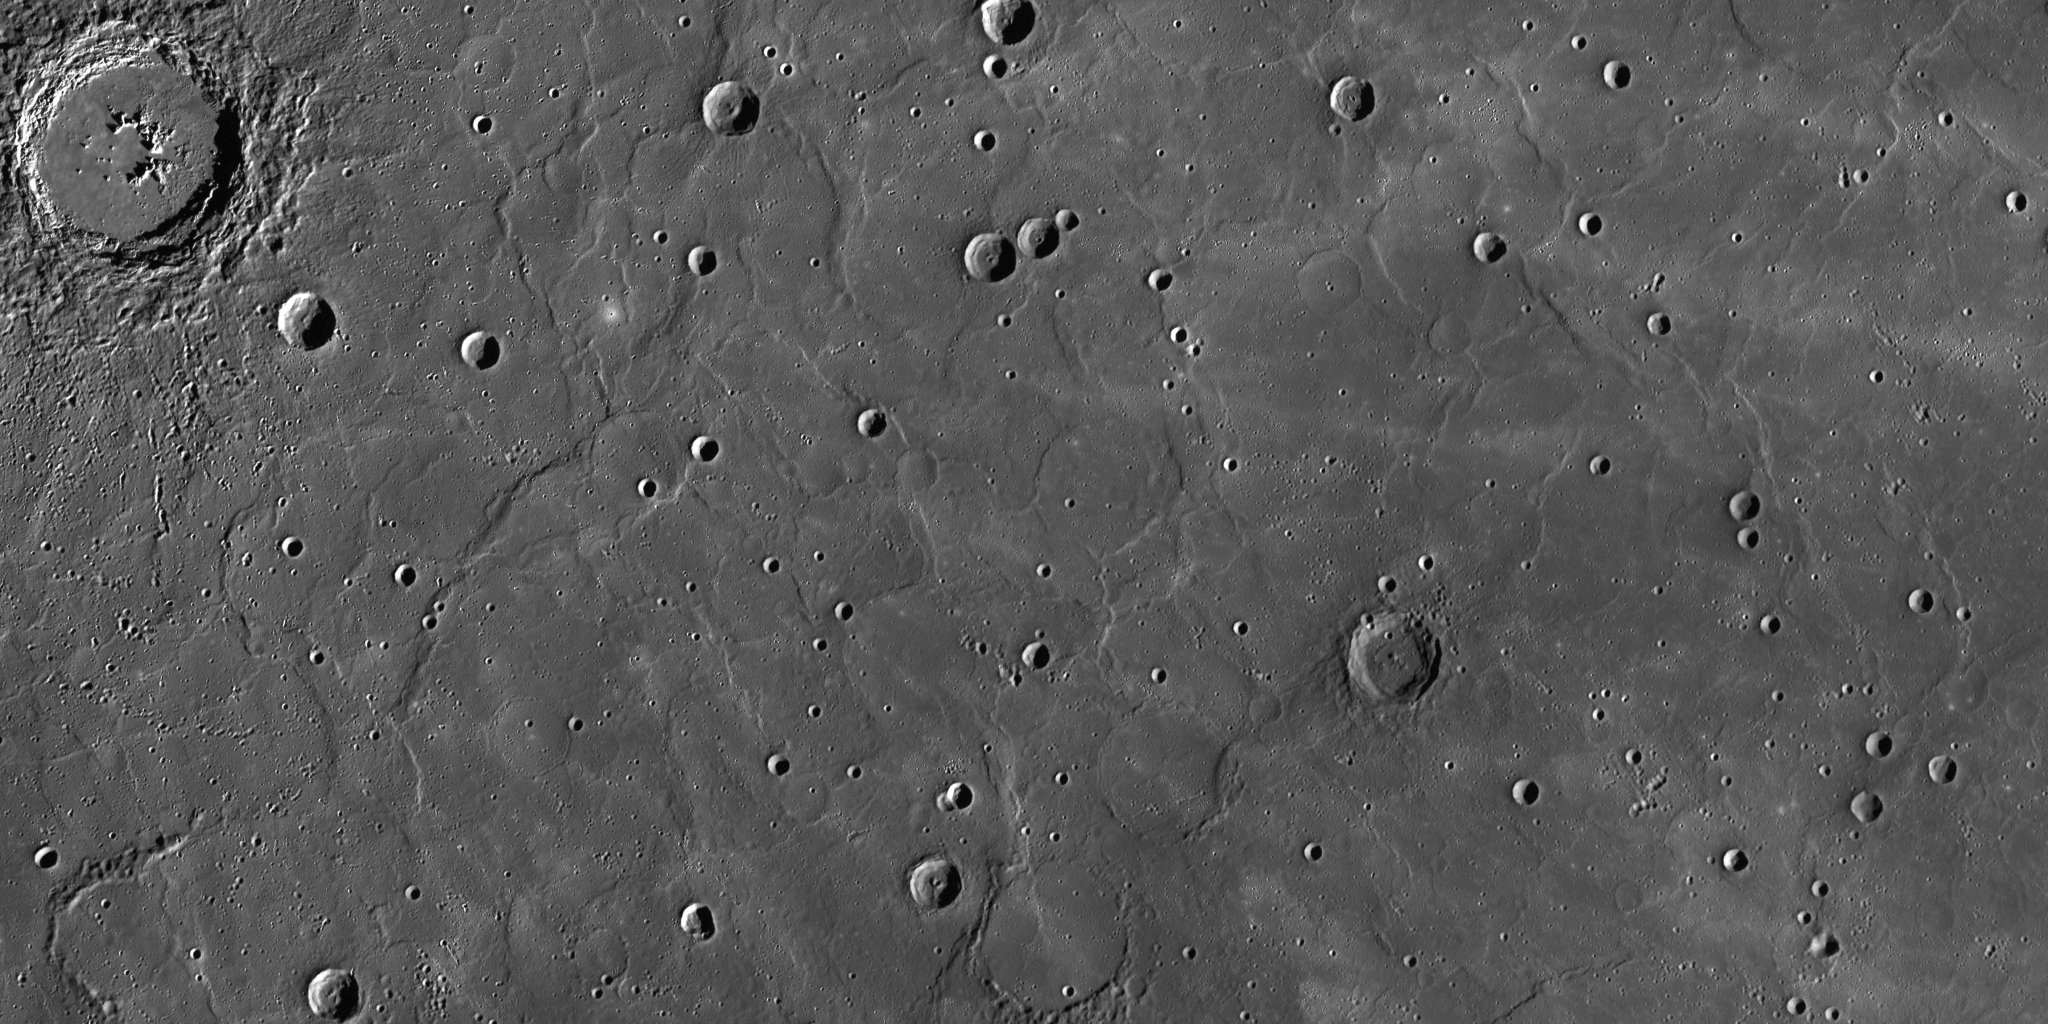

Old and Wrinkly

This image is a portion of the MDIS global mosaic basemap that was acquired during MESSENGER’s first year in orbit. The scene shows a region of smooth, volcanic plains that have been heavily modified by tectonic structures termed “wrinkle ridges”. Occurring on the Moon and Mars as well as on Mercury, wrinkle ridges are low, sinuous features that form when lavas cool and subside, causing the crust to contract horizontally. These landforms are often concentrated around buried crater rims, forming circular wrinkle ridges like those in the center right of the image.

While the innermost planet hosts thousands of wrinkle ridges, they are largely confined to its smooth plains, and are morphologically different to the larger, longer faults that comprise Mercury’s fold-and-thrust belts. By studying how the different types of tectonic features are distributed across Mercury, MESSENGER scientists can begin to document in detail how the planet has deformed through time.

Date Created: February 10, 2012
Instrument: Mercury Dual Imaging System (MDIS)
Latitude Range: 49.6° N to 60.9° N
Longitude Range: 16.5° E to 48.5° E
Resolution: 400 meters/pixel
Scale: Hokusai, the large, fresh impact crater at top left, is 90 km (56 mi.) in diameter.
Projection: Azimuthal equidistant

The MESSENGER spacecraft is the first ever to orbit the planet Mercury, and the spacecraft’s seven scientific instruments and radio science investigation are unraveling the history and evolution of the Solar System’s innermost planet. Visit the Why Mercury? section of this website to learn more about the key science questions that the MESSENGER mission is addressing. During the one-year primary mission, MDIS acquired 88,746 images and extensive other data sets. MESSENGER is now in a year-long extended mission, during which plans call for the acquisition of more than 80,000 additional images to support MESSENGER’s science goals.

These images are from MESSENGER, a NASA Discovery mission to conduct the first orbital study of the innermost planet, Mercury. For information regarding the use of images, see the MESSENGER image use policy.

Credit: NASA/Johns Hopkins University Applied Physics Laboratory/Carnegie Institution of Washington